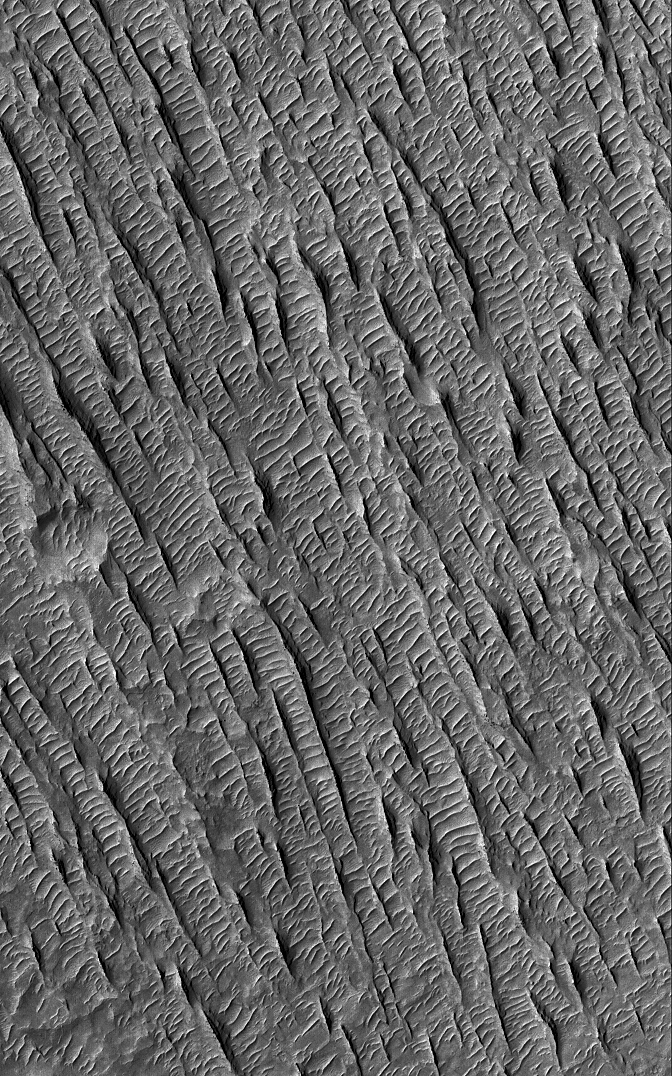

Yardangs in Aeolis

This Mars Global Surveyor (MGS) Mars Orbiter Camera (MOC) image shows yardangs, formed by wind erosion, and large ripples formed in wind by deposition of sediment. The sharp yardang ridges trend from northwest toward southeast (upper left to lower right), while the ripple crests are nearly perpendicular to this trend.

Location near: 0.9°N, 212.5°W
Image width: ~3 km (~1.9 mi)
Illumination from: upper left
Season: Northern Summer

Credit: NASA/JPL/Malin Space Science Systems